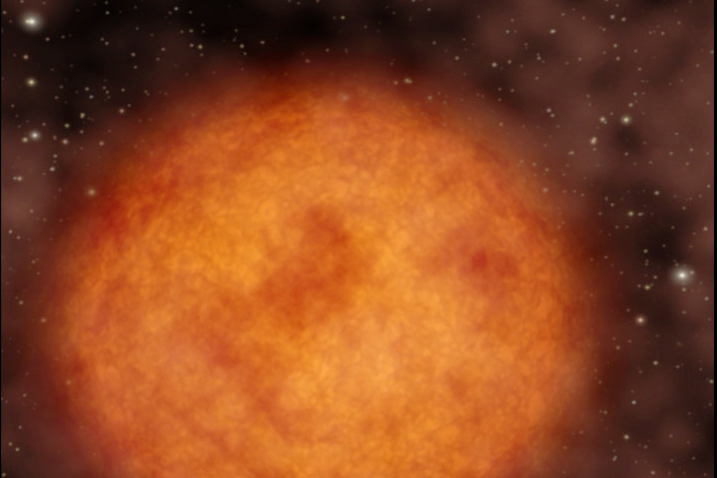

A Real Shooting Star (Artist Concept)

A Real Shooting Star

This artist’s animation illustrates a star flying through our galaxy at supersonic speeds, leaving a 13-light-year-long trail of glowing material in its wake. The star, named Mira (pronounced my-rah) after the latin word for “wonderful,” sheds material that will be recycled into new stars, planets and possibly even life. NASA’s Galaxy Evolution Explorer discovered the long trail of material behind Mira during its survey of the entire sky in ultraviolet light.

The animation begins by showing a close-up of Mira — a red-giant star near the end of its life. Red giants are red in color and extremely bloated; for example, if a red giant were to replace our sun, it would engulf everything out to the orbit of Mars. They constantly blow off gas and dust in the form of stellar winds, supplying the galaxy with molecules, such as oxygen and carbon, that will make their way into new solar systems. Our sun will mature into a red giant in about 5 billion years.

As the animation pulls out, we can see the enormous trail of material deposited behind Mira as it hurls along between the stars. Like a boat traveling through water, a bow shock, or build up of gas, forms ahead of the star in the direction of its motion. Gas in the bow shock is heated and then mixes with the cool hydrogen gas in the wind that is blowing off Mira. This heated hydrogen gas then flows around behind the star, forming a turbulent wake.

Why does the trailing hydrogen gas glow in ultraviolet light? When it is heated, it transitions into a higher-energy state, which then loses energy by emitting ultraviolet light – a process known as fluorescence.

Finally, the artist’s rendering gives way to the actual ultraviolet image taken by the Galaxy Evolution Explorer

Mira is located 350 light-years from Earth in the constellation Cetus, otherwise known as the whale. Coincidentally, Mira and its “whale of a tail” can be found in the tail of the whale constellation.

Credit: NASA/JPL-Caltech